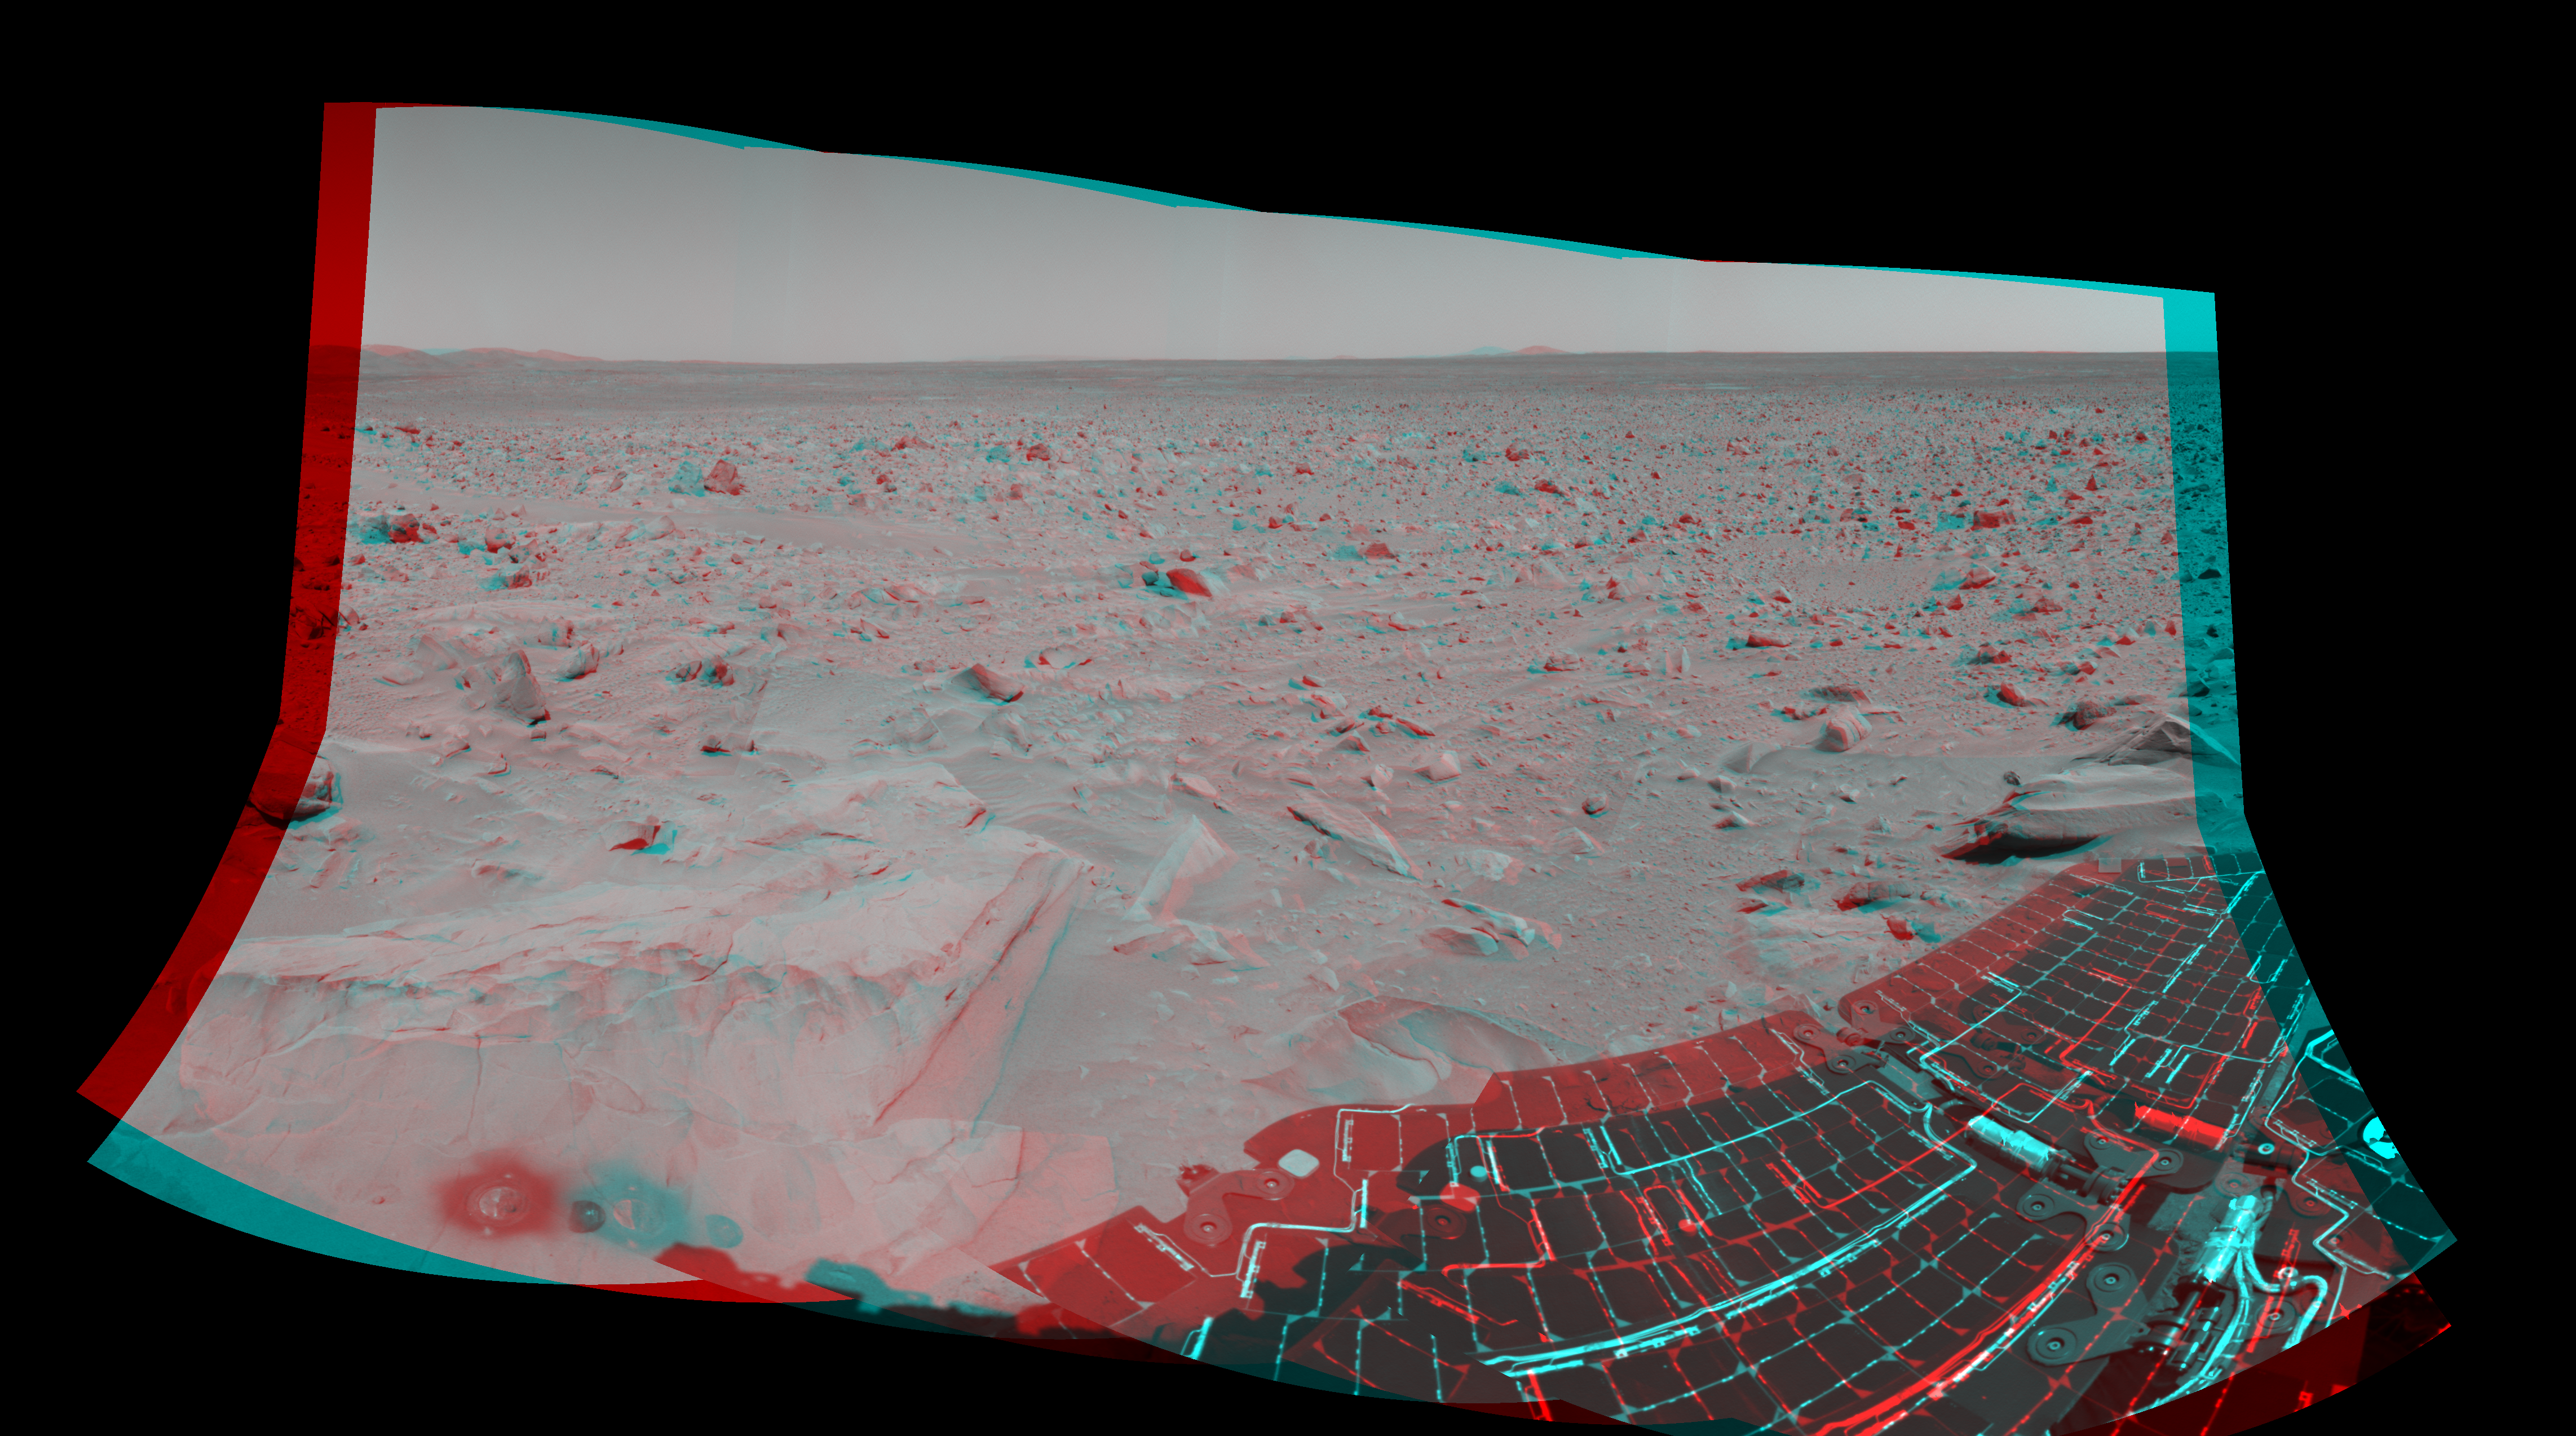

What Lies Ahead (3-D)

This 3-D cylindrical-perspective mosaic taken by the navigation camera on the Mars Exploration Rover Spirit on sol 82 shows the view south of the large crater dubbed “Bonneville.” The rover will travel toward the Columbia Hills, seen here at the upper left. The rock dubbed “Mazatzal” and the hole the rover drilled in to it can be seen at the lower left. The rover’s position is referred to as “Site 22, Position 32.” This image was geometrically corrected to make the horizon appear flat.

Credit: NASA/JPL